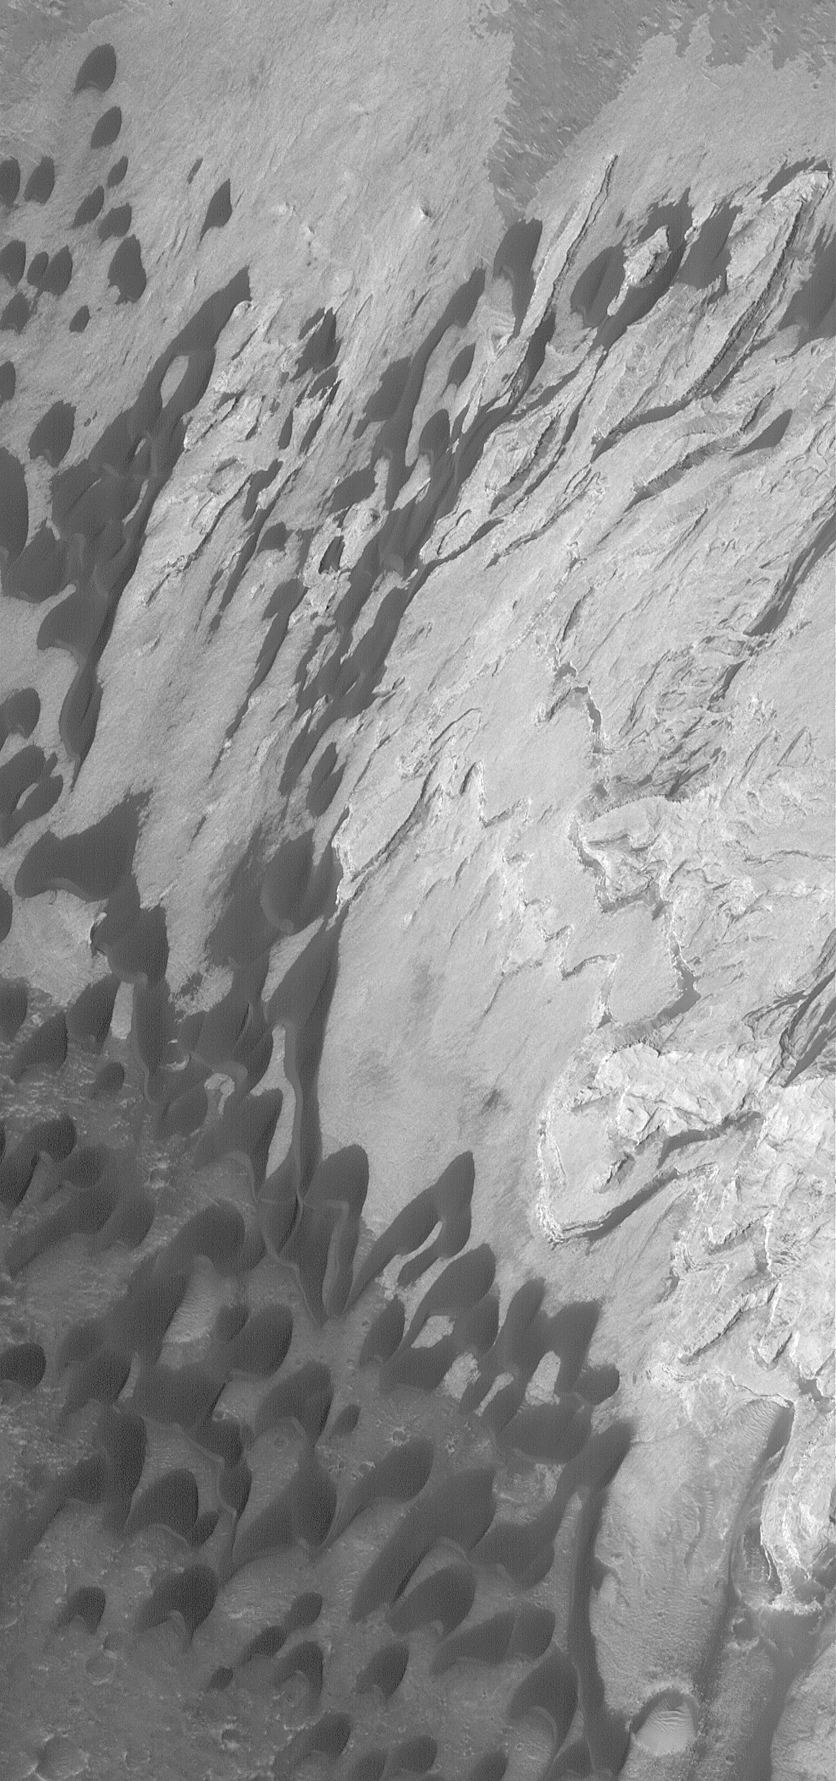

Becquerel Beckons

15 February 2004
Calling out across millions of miles of space, the compelling dark sand dunes and light-toned sedimentary rock outcrops of Becquerel Crater and dozens of other layered rock sites on Mars beg for further scientific investigation. Layered rocks record the history of a place; the younger layers are above the older ones. This Mars Global Surveyor (MGS) Mars Orbiter Camera (MOC) image shows some of the dunes and layered rocks in Becquerel, a ~170 km (~106 mi) wide crater in western Arabia Terra. Wind has blown the dunes toward the southwest (lower left). The image is located near 21.5°N, 8.6°W. Sunlight illuminates the scene from the lower left; the image covers an area 3 km (1.9 mi) wide.

Credit: NASA/JPL/Malin Space Science Systems